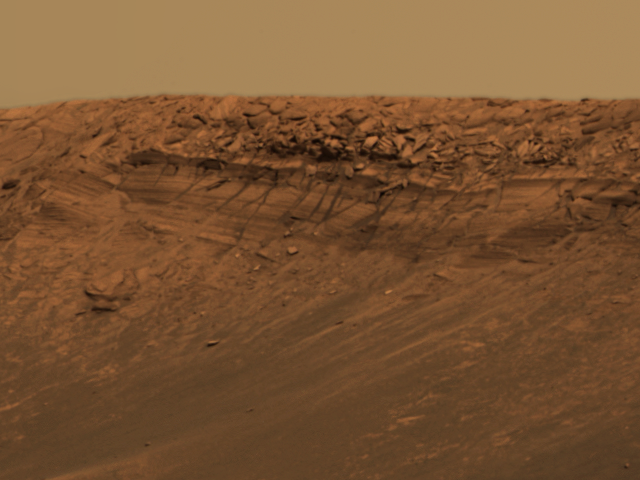

‘Burns Cliff’ Beckons

This approximate true-color image taken by the panoramic camera on the Mars Exploration Rover Opportunity highlights a feature called “Burns Cliff” within the impact crater known as “Endurance.” Scientists are eager to explore this layered ridge for clues to the red planet’s past. The only problem is its location: Burns Cliff is a vertical drop, which poses an interesting challenge for rover planners. Burns Cliff was named after the late scientist Roger Burns, who was one of the first to correctly propose the importance of sulfate and jarosite to the study of Mars’ geologic history.

This image is a portion of a larger mosaic taken with the panoramic camera’s 480-, 530- and 750-nanometer filters on sols 97 and 98.

Credit: NASA/JPL/Cornell